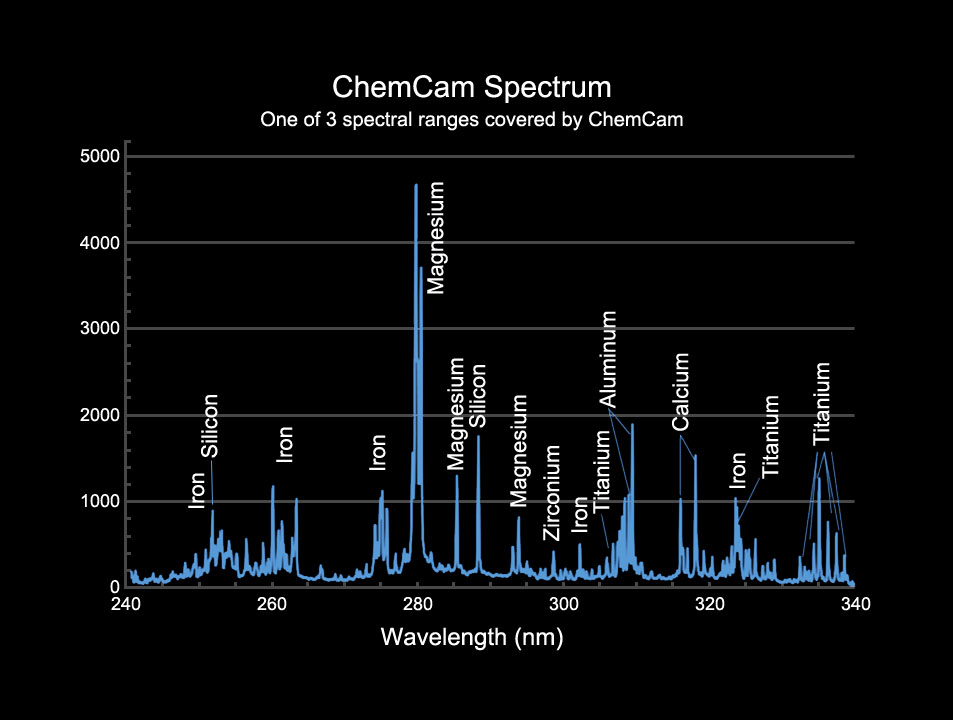

Example of a Spectrum from Curiosity’s ChemCam Instrument

This image provides an example of the type of data collected by the Chemistry and Camera (ChemCam) instrument on the Mars Science Laboratory mission’s Curiosity rover. The instrument uses a laser to generate a flash of ionized plasma on a target such as a rock, while observing the target with spectrometers receiving light through a telescope. Peaks in the intensity of light emitted at specific wavelengths are indicators of specific chemical elements in the target. The horizontal scale is wavelengths, in nanometers.

ChemCam was conceived, designed and built by a U.S.-French team led by Los Alamos National Laboratory in Los Alamos, N. M.; NASA’s Jet Propulsion Laboratory in Pasadena, Calif.; the Centre National d’Études Spatiales (the French government space agency); and the Centre d’Étude Spatiale des Rayonnements at the Observatoire Midi-Pyrénées, Toulouse, France.

JPL, a division of the California Institute of Technology in Pasadena, manages the Mars Science Laboratory mission for the NASA Science Mission Directorate, Washington. This mission will land a rover named Curiosity on Mars in August 2012. Researchers will use the tools on the rover to study whether the landing region has had environmental conditions favorable for supporting microbial life and favorable for preserving clues about whether life existed.

Credit: NASA/JPL-Caltech/LANL